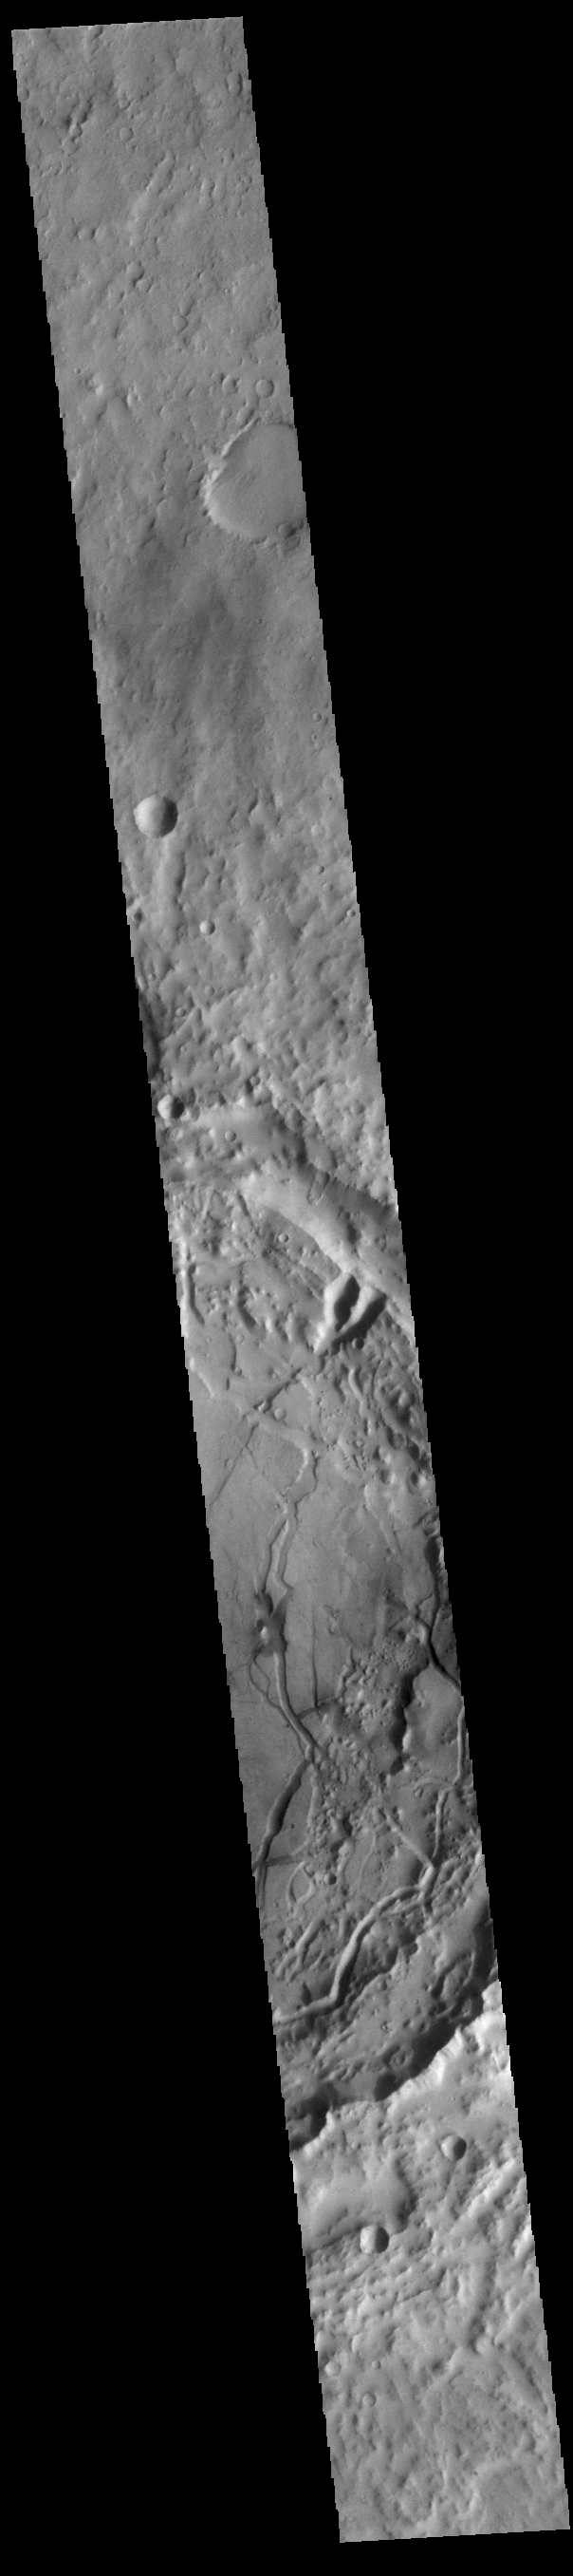

Terra Cimmeria Crater

Today’s VIS image shows a complex crater located in Terra Cimmeria, just north of Hesperia Planum. The floor of this unnamed crater has features indicating a substantial amount of crater fill material was deposited at some point after the formation of the crater. These materials have since been eroded into multiple different forms. There are valley and mesa forms in the bottom part of the crater in this image, with the valleys becoming more shallow and channel-like toward the northern part of the crater floor. It is thought that the formation of the valley and mesa formation (called chaos terrain) arises from the release of subsurface fluids.

Credit: NASA/JPL-Caltech/ASU